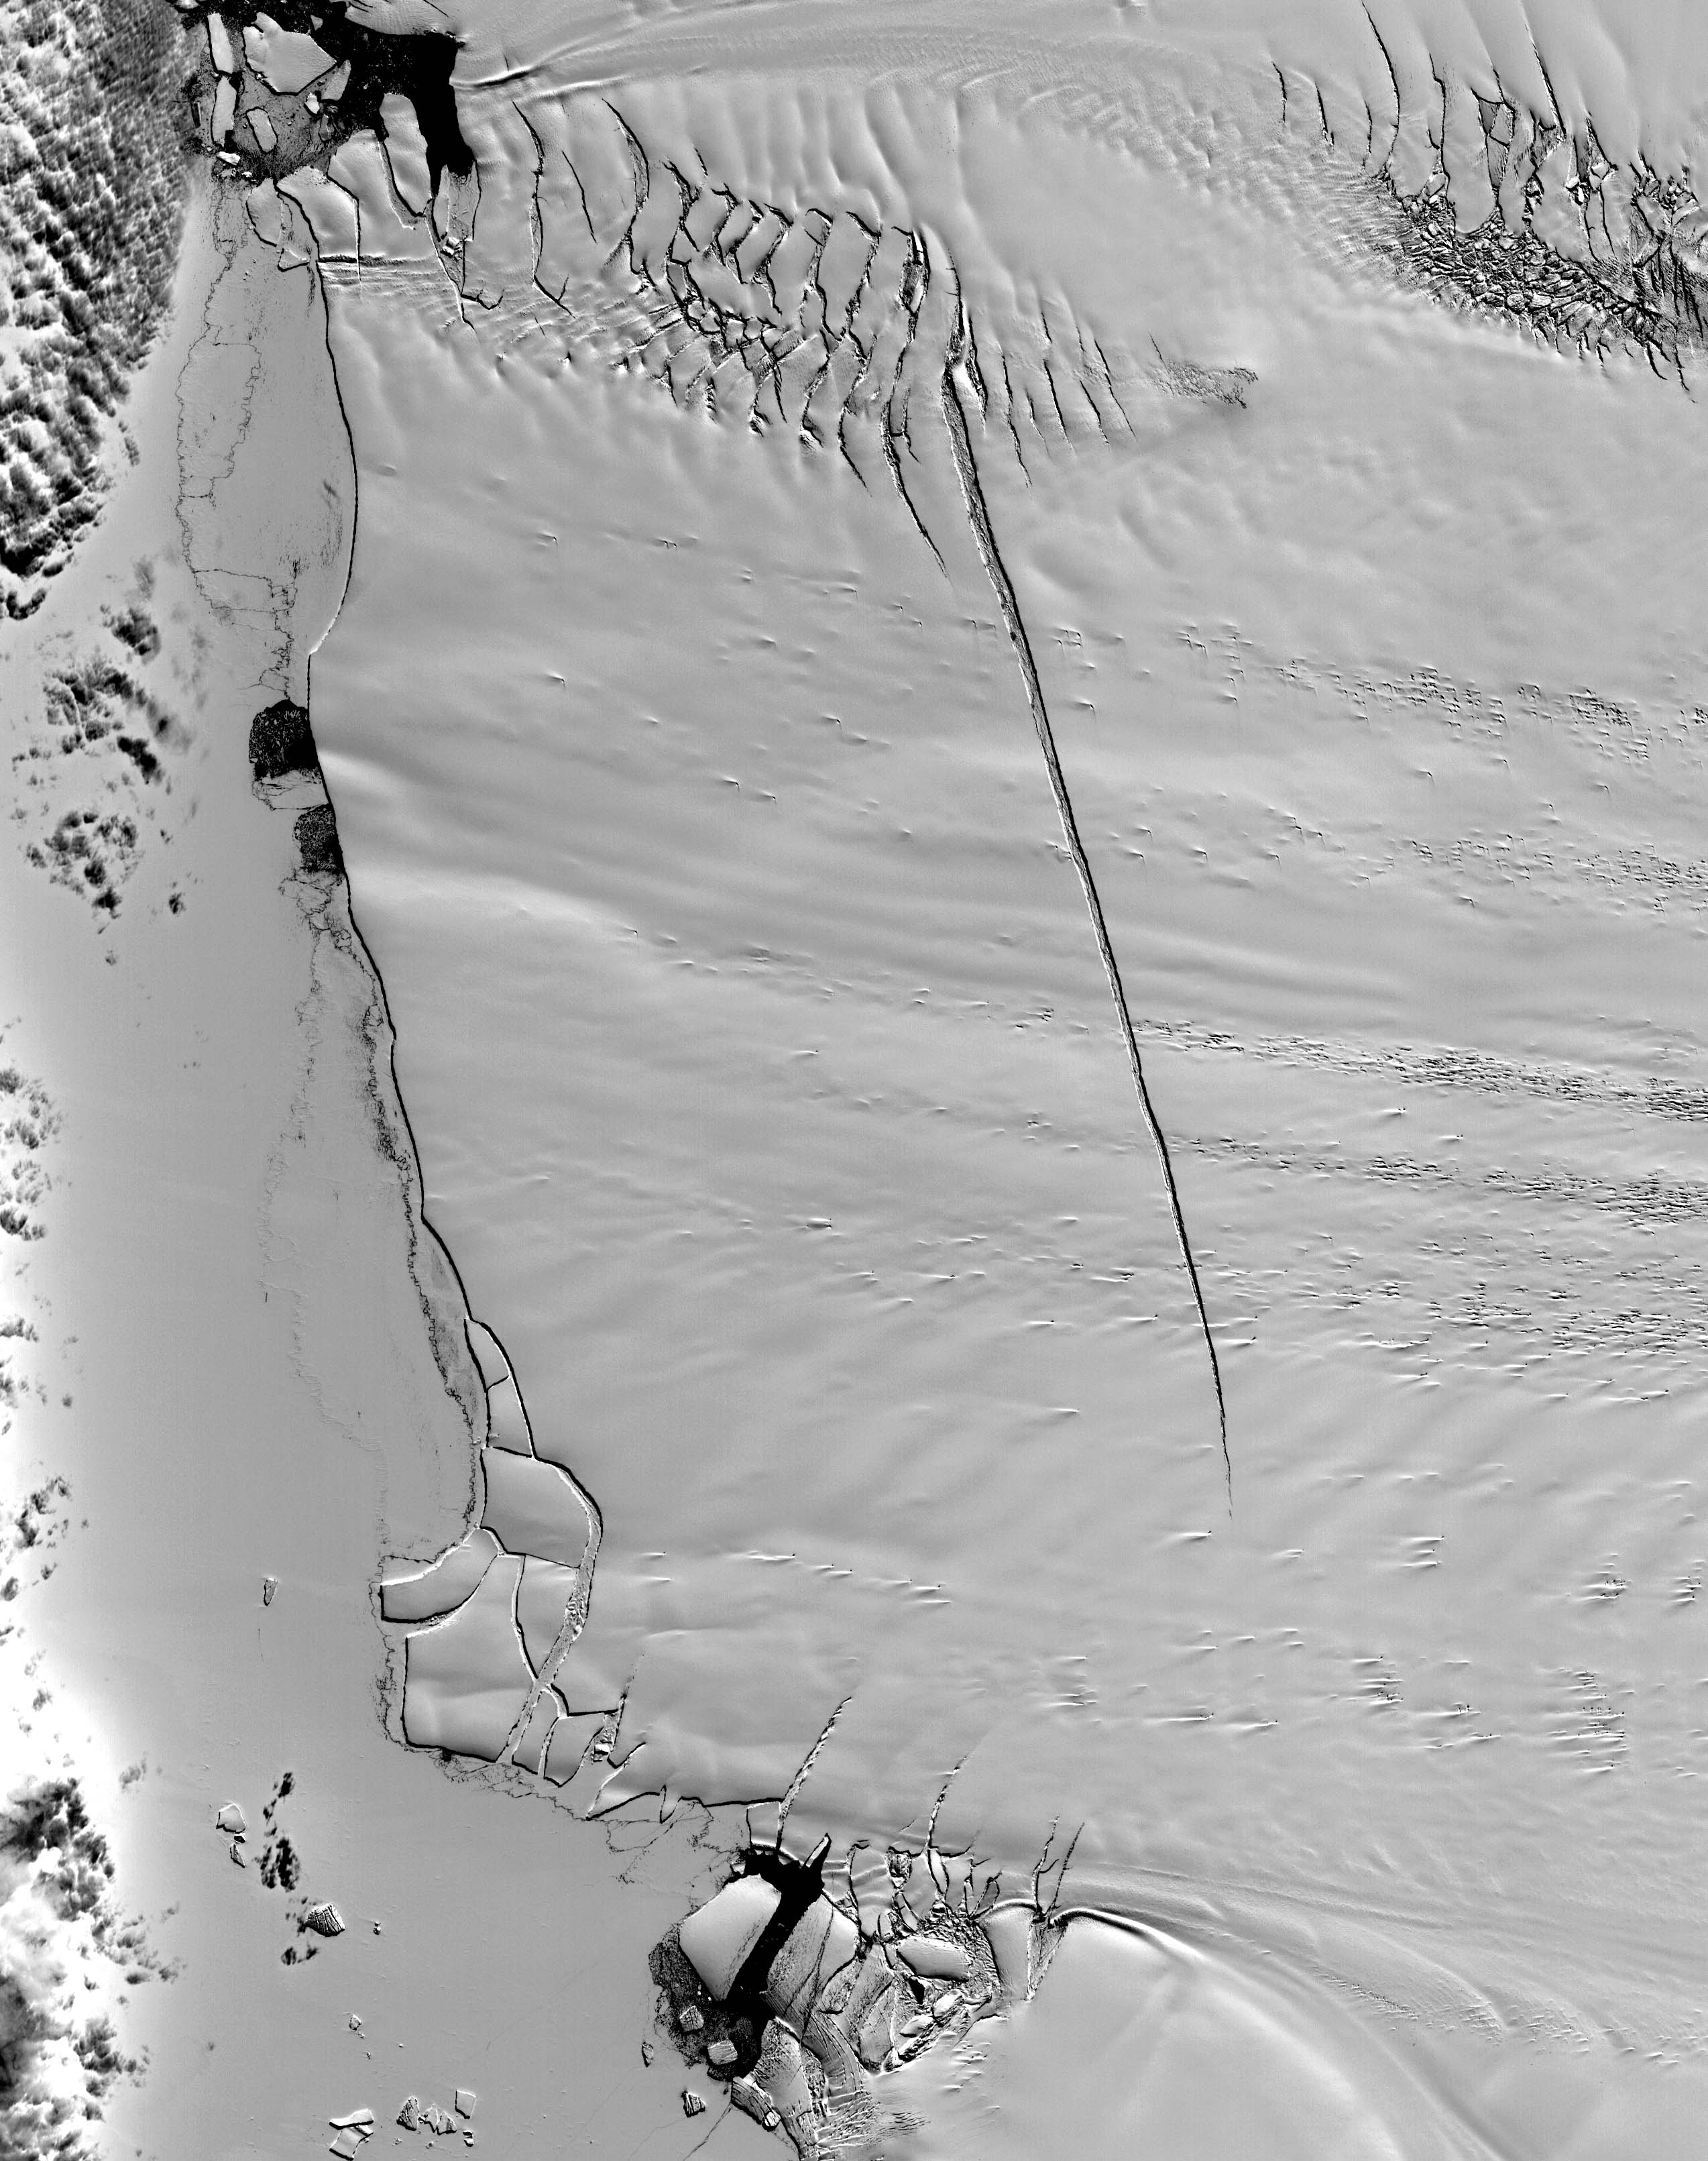

Pine Island Glacier, Antarctica

This ASTER image was acquired on December 12, 2000, and covers an area of 38 x 48 km. Pine Island Glacier has undergone a steady loss of elevation with retreat of the grounding line in recent decades. Now, space imagery has revealed a wide new crack that some scientists think will soon result in a calving event. Glaciologist Robert Bindschadler of NASA’s Goddard Space Flight Center predicts this crack will result in the calving of a major iceberg, probably in less than 18 months. Discovery of the crack was possible due to multi-year image archives and high resolution imagery. This image is located at 74.1 degrees south latitude and 105.1 degrees west longitude.

The U.S. science team is located at NASA’s Jet Propulsion Laboratory, Pasadena, Calif. The Terra mission is part of NASA’s Science Mission Directorate.

Credit: NASA/GSFC/METI/ERSDAC/JAROS, and U.S./Japan ASTER Science Team